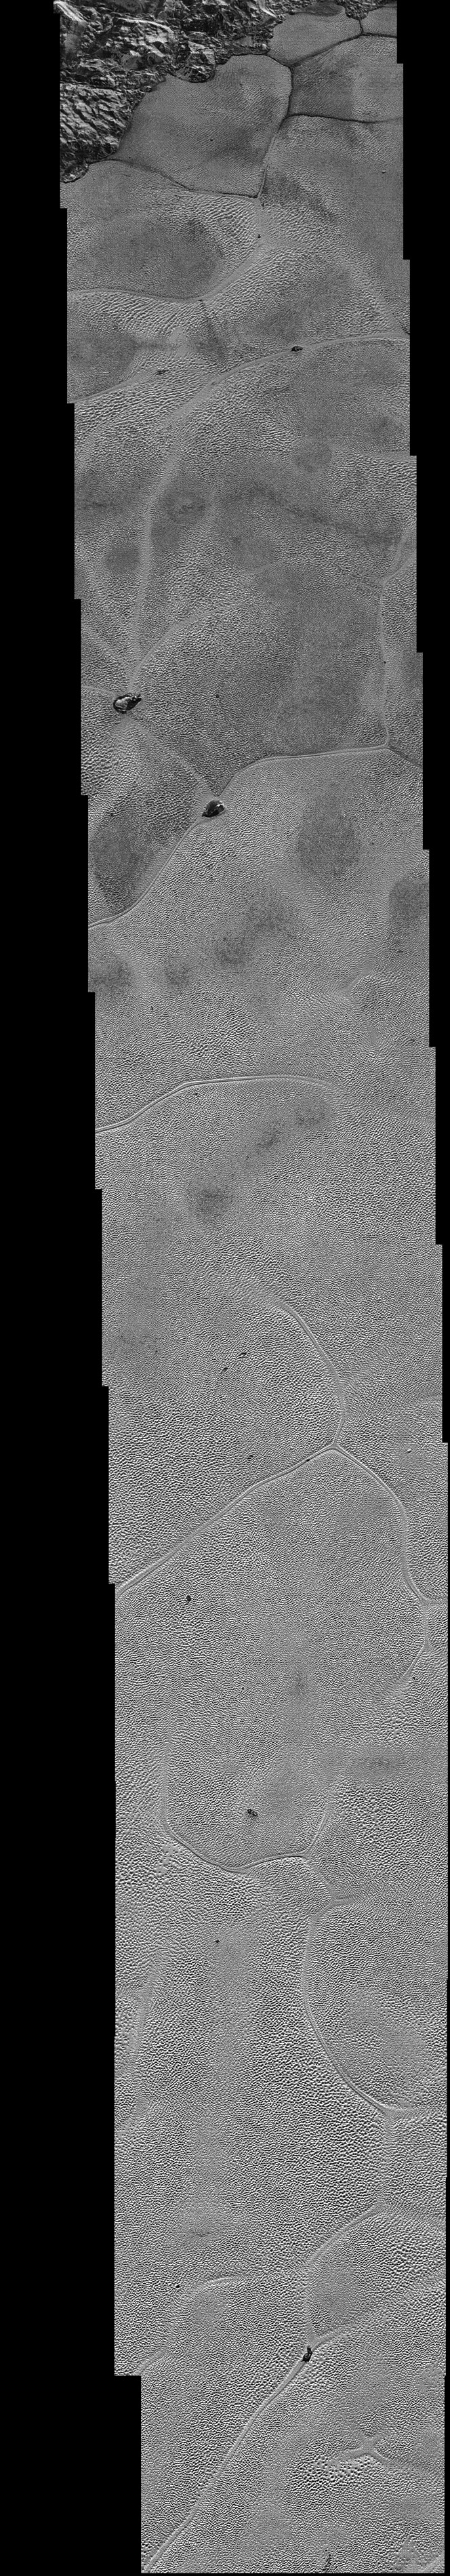

Pluto’s Icy Plains Captured in Highest-Resolution Views from New Horizons

NASA’s New Horizons spacecraft continues to transmit the sharpest views of Pluto that it obtained (and recorded) during its flyby of the distant planet on July 14, 2015.

The newest image, returned on Dec. 24, 2015, extends New Horizons’ highest-resolution swath of Pluto to the very center of the informally named Sputnik Planum, and nearly completes the set of highest-resolution images taken by New Horizons last July.

The pictures are part of a sequence taken near New Horizons’ closest approach to Pluto, with resolutions of about 250-280 feet (77-85 meters) per pixel — revealing features smaller than half a city block on Pluto’s surface. The images shown here form a strip 50 miles (80 kilometers) wide and more than 400 miles (700 kilometers) long, trending from the northwestern shoreline of Sputnik Planum and out across its icy plains. The images illustrate the polygonal or cellular pattern of the plains, which are thought to result from the convective churning of a deep layer solid, but mobile, nitrogen ice.

The surface of Sputnik Planum appears darker toward the shore (at top), possibly implying a change in composition or surface texture. The occasional raised, darker blocks at the cell edges are probably dirty water “icebergs” floating in denser solid nitrogen.

The pictures were taken with the telescopic Long Range Reconnaissance Imager (LORRI) aboard New Horizons, from a range of approximately 10,000 miles (17,000 kilometers) over a timespan of about a minute centered on 11:36 UT on July 14 — just about 15 minutes before New Horizons’ closest approach to Pluto. The images are six times better than the resolution of the global Pluto map New Horizons obtained, and five times better than the best images of Pluto’s cousin Triton, Neptune’s large moon, obtained by Voyager 2 in 1989.

The Johns Hopkins University Applied Physics Laboratory in Laurel, Maryland, designed, built, and operates the New Horizons spacecraft, and manages the mission for NASA’s Science Mission Directorate. The Southwest Research Institute, based in San Antonio, leads the science team, payload operations and encounter science planning. New Horizons is part of the New Frontiers Program managed by NASA’s Marshall Space Flight Center in Huntsville, Alabama.

Credit: NASA/Johns Hopkins University Applied Physics Laboratory/Southwest Research Institute